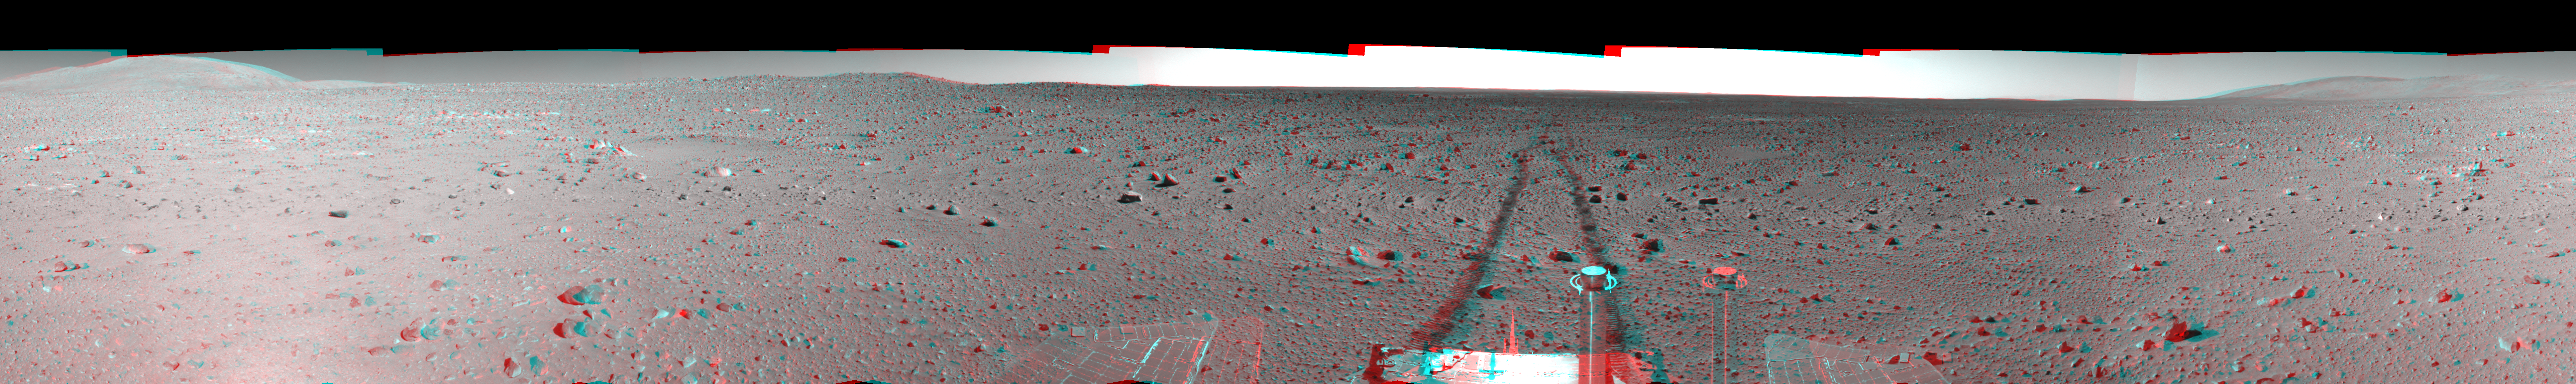

Spirit Tracks on Mars, Sol 151 (3-D)

This stereo view of a full 360-degree panorama in Mars’ Gusev Crater region was assembled from frames taken by the navigation camera on NASA’s Mars Exploration Rover Spirit during Spirit’s 151st martian day, or sol, on June 5, 2004. The view is presented in a cylindrical-perspective projection with geometric seam correction. The rover sits at site 63, still more than 100 meters (328 feet) from the base of the “Columbia Hills.” As suggested by the rover tracks fading off in the distance, Spirit made great progress on this sol, roving 73 meters (240 feet) to get to this point.

See PIA06054 for left eye view and PIA06055 for right eye view of this 3-D cylindrical-perspective projection.

Credit: NASA/JPL